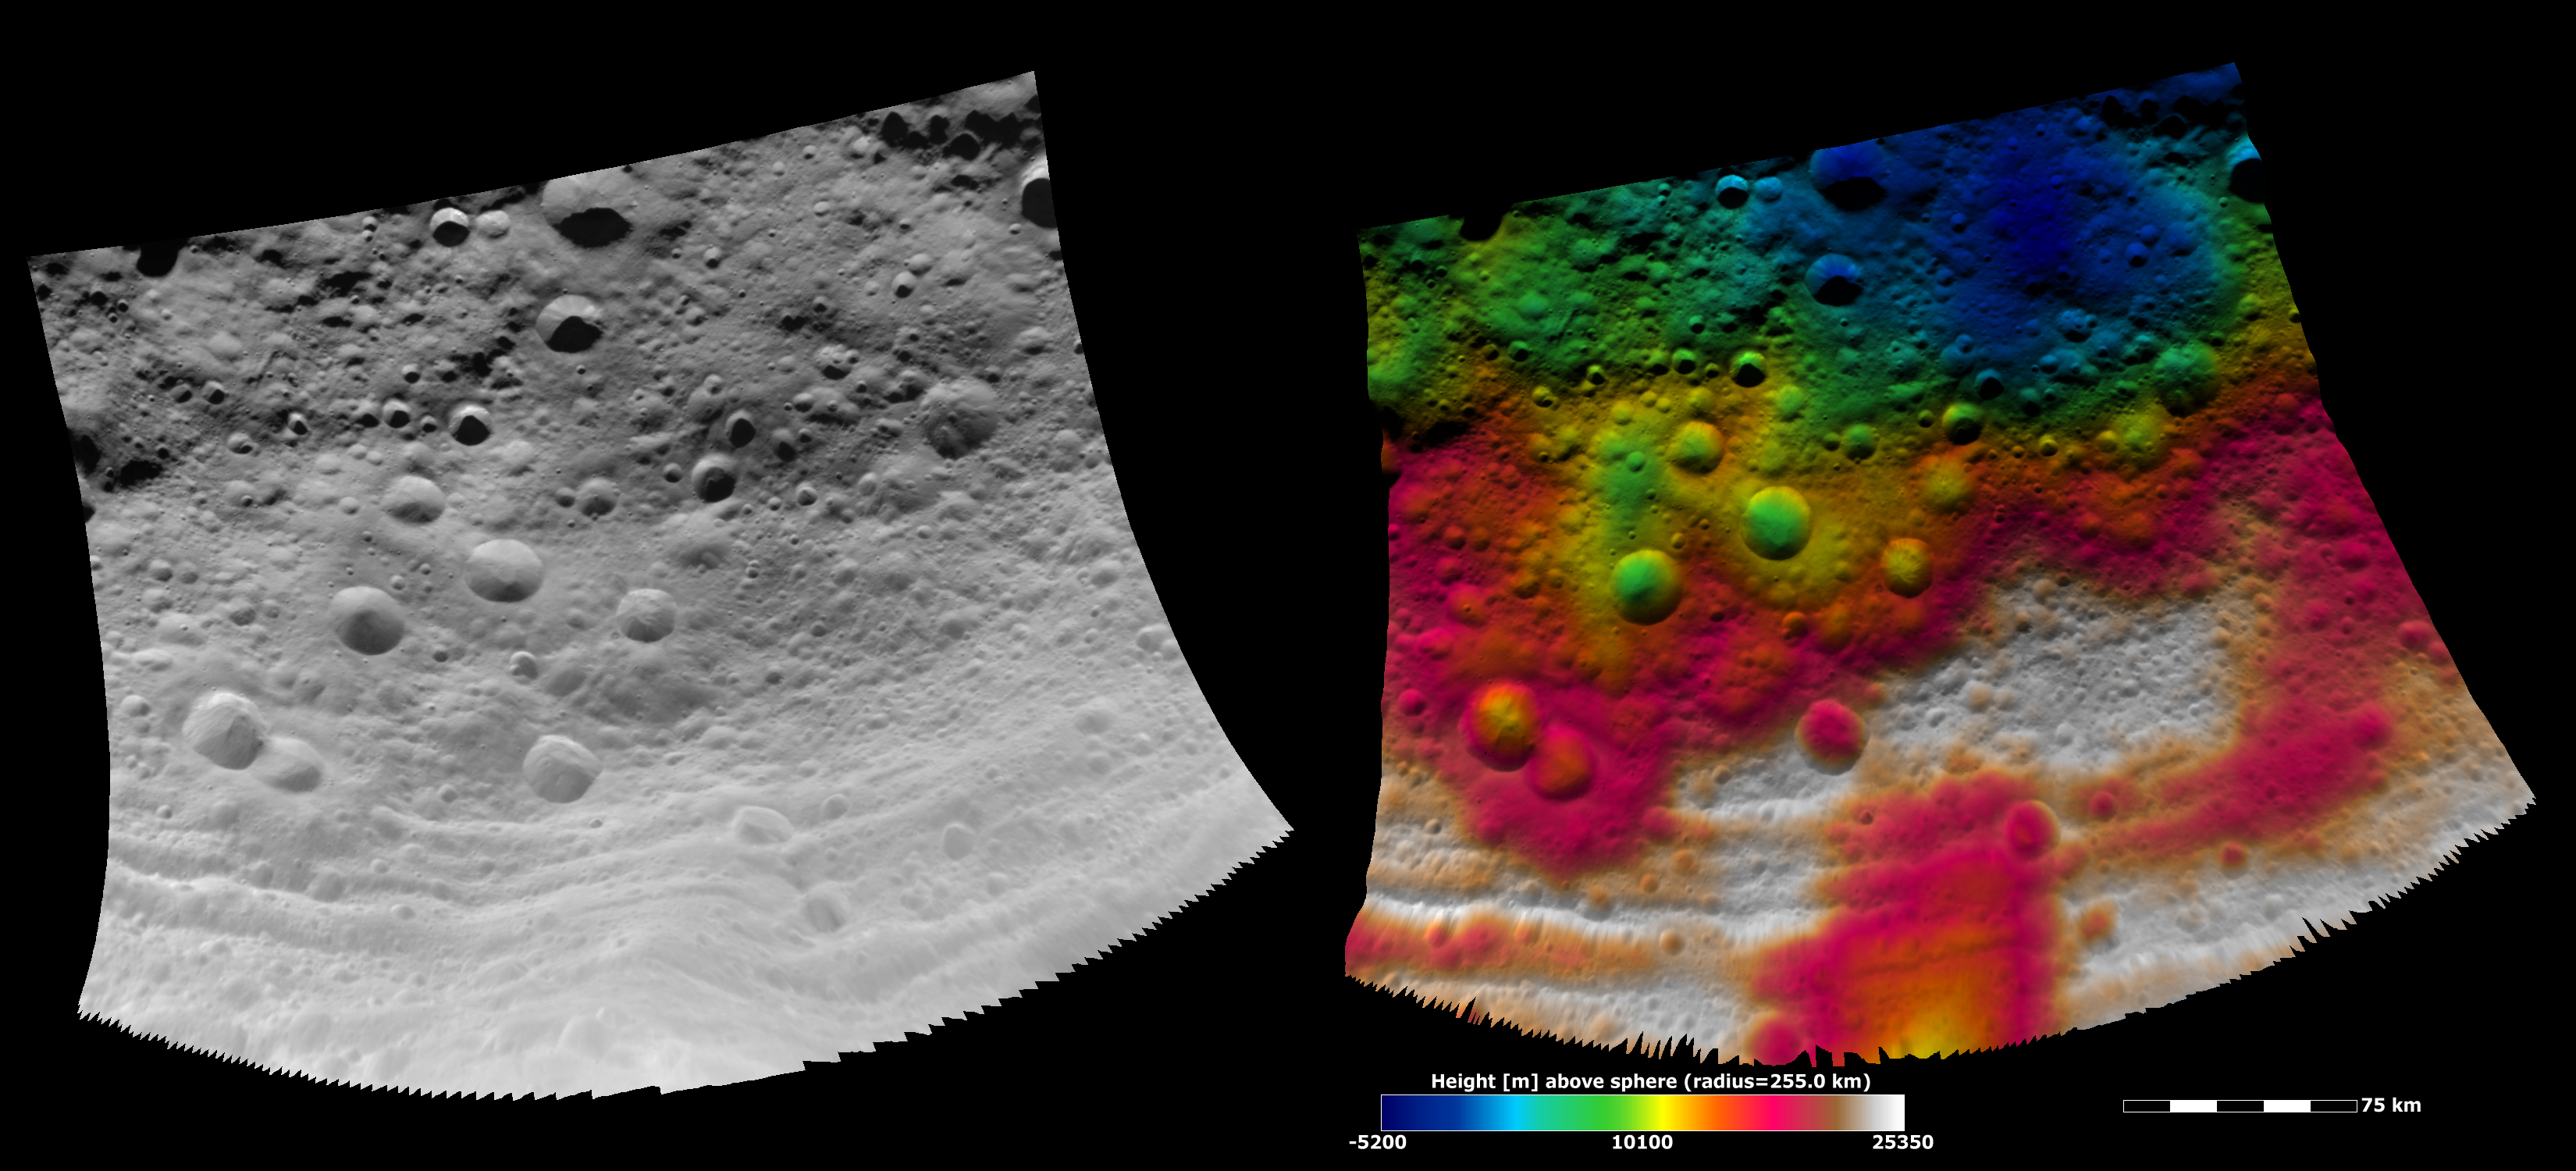

Topography of Vesta’s Equatorial Region III

These Dawn FC (framing camera) images show part of Vesta’s equatorial region, which contains impact craters and troughs (linear depressions). The left image is an albedo image, which is taken directly through the clear filter of the FC. Such an image shows the albedo (e.g. brightness/darkness) of the surface. The right image uses the same albedo image as its base but then a color-coded height representation of the topography is overlain onto it. The topography is calculated from a set of images that were observed from different viewing directions, called stereo images. The various colors correspond to the height of the area that they color. For example, the white area in the bottom of the image is the highest area and the blue area in the top right of the image is the lowest. This blue area corresponds to a large circular depression, which is perhaps a very eroded ancient crater. The troughs, which run across the bottom of the image, do not have a continuous height along their lengths.

NASA’s Dawn spacecraft obtained the albedo image with its framing camera on August 11th 2011. This image was taken through the camera’s clear filter. The distance to the surface of Vesta is 2740 km the image has a resolution of about 250 meters per pixel. The images are projected using a lambert-azimuthal map projection.

The Dawn mission to Vesta and Ceres is managed by NASA’s Jet Propulsion Laboratory, a division of the California Institute of Technology in Pasadena, for NASA’s Science Mission Directorate, Washington D.C. UCLA is responsible for overall Dawn mission science. Dawn’s VIR was provided by ASI, the Italian Space Agency and is managed by INAF, Italy’s National Institute for Astrophysics, in collaboration with Selex Galileo, where it was built.

Credit: NASA/JPL-Caltech/UCLA/MPS/DLR/IDA